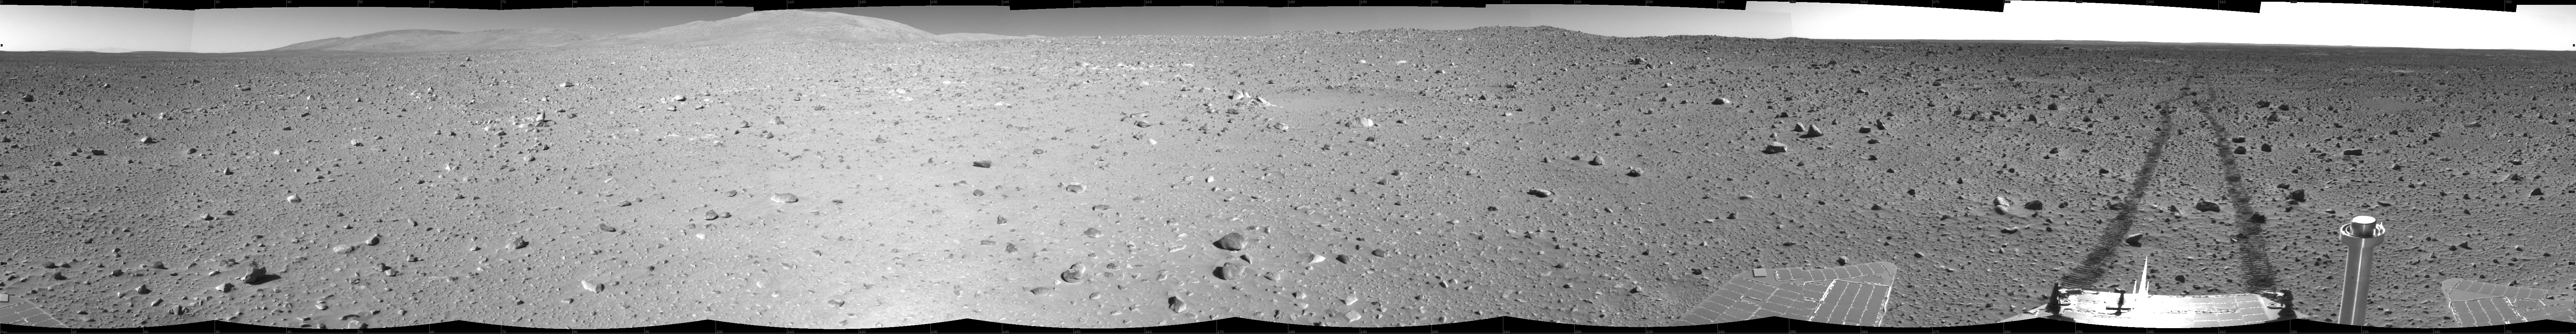

Spirit Tracks on Mars, Sol 151

This cylindrical projection mosaic was created from navigation camera images acquired by NASA’s Mars Exploration Rover Spirit during Spirit’s 151st martian day, or sol, on June 5, 2004. The rover sits at site 63, still more than 100 meters (328 feet) from the base of the “Columbia Hills.” As suggested by the rover tracks fading off in the distance, Spirit made great progress on this sol, roving 73 meters (240 feet) to get to this point.

Credit: NASA/JPL